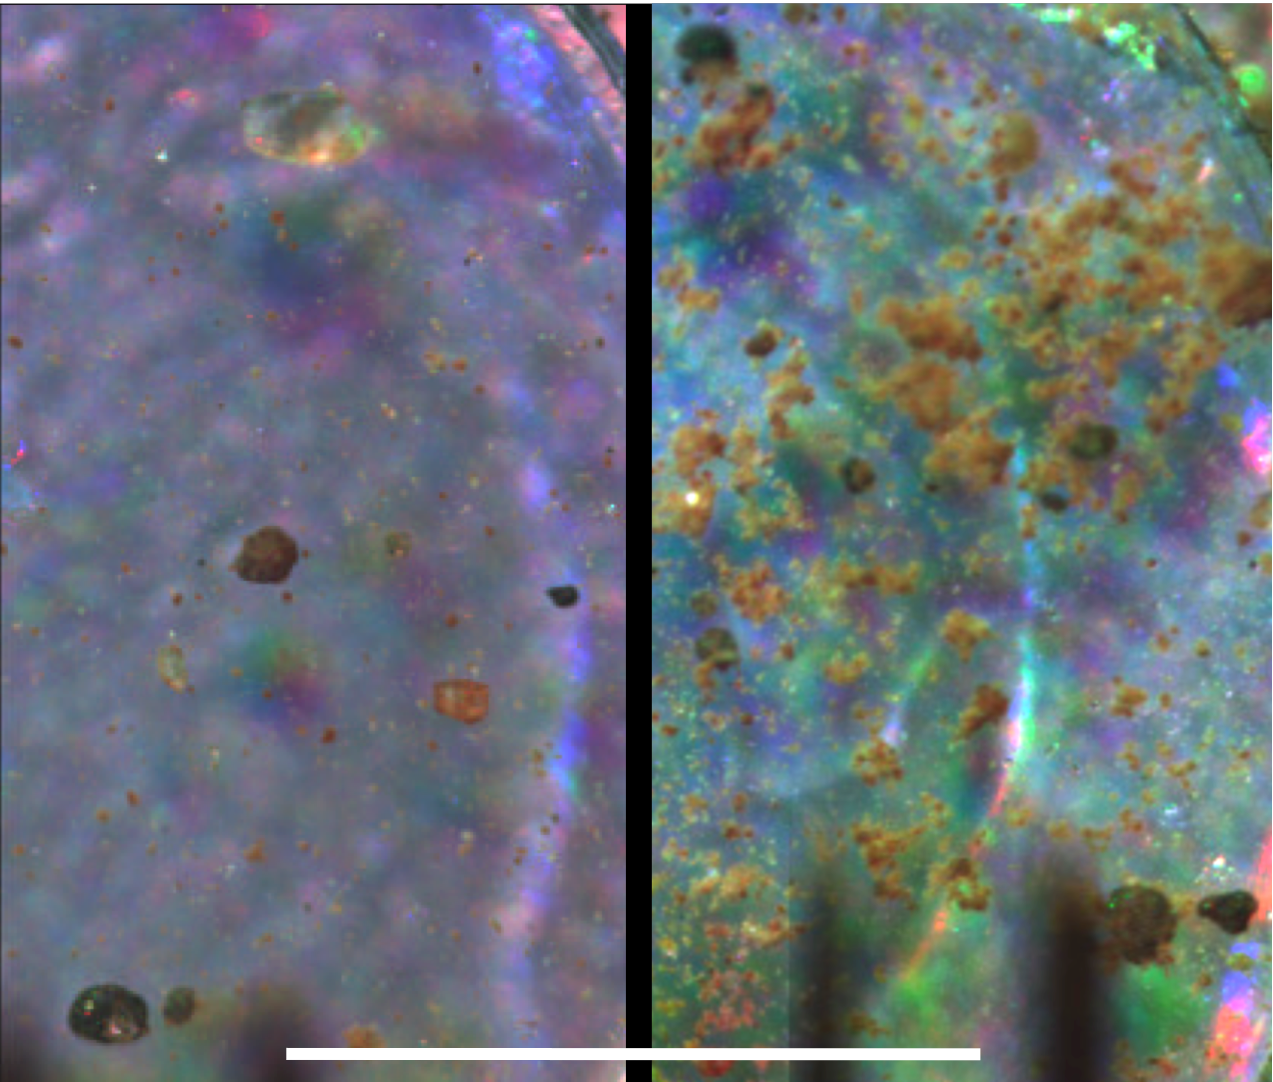

Microscopic Comparison of Airfall Dust to Martian Soil

This pair of images taken by the Optical Microscope on NASA’s Phoenix Mars Lander offers a side-by-side comparison of an airfall dust sample collected on a substrate exposed during landing (left) and a soil sample scooped up from the surface of the ground beside the lander. In both cases the sample is collected on a silicone substrate, which provides a sticky surface holding sample particles for observation by the microscope.

Similar fine particles at the resolution limit of the microscope are seen in both samples, indicating that the soil has formed from settling of dust.

The microscope took the image on the left during Phoenix’s Sol 9 (June 3, 2008), or the ninth Martian day after landing. It took the image on the right during Sol 17 (June 11, 2008).

The scale bar is 1 millimeter (0.04 inch).

The Phoenix Mission is led by the University of Arizona, Tucson, on behalf of NASA. Project management of the mission is by NASA’s Jet Propulsion Laboratory, Pasadena, Calif. Spacecraft development is by Lockheed Martin Space Systems, Denver.

Photojournal Note: As planned, the Phoenix lander, which landed May 25, 2008 23:53 UTC, ended communications in November 2008, about six months after landing, when its solar panels ceased operating in the dark Martian winter.

Credit: NASA/JPL-Caltech/University of Arizona